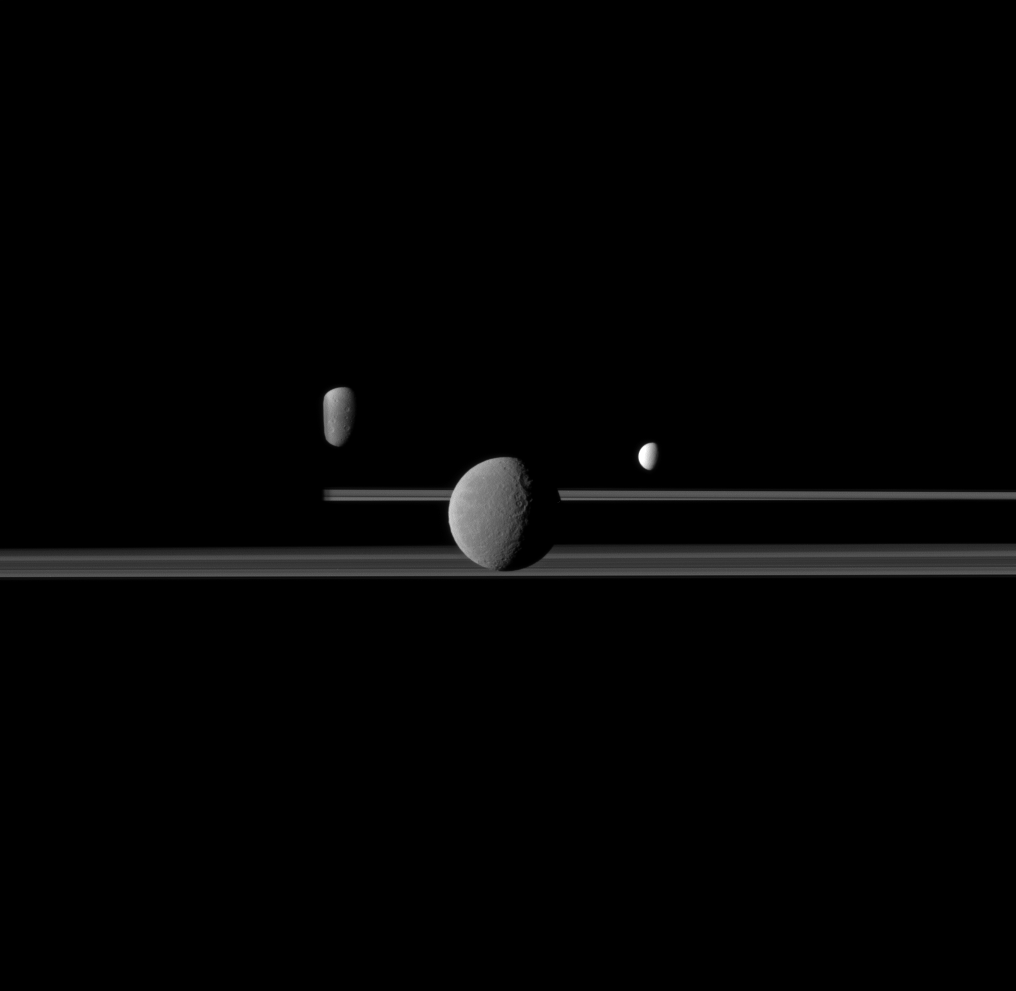

Bright Moons

The Cassini spacecraft observes three of Saturn’s moons set against the darkened night side of the planet.

Saturn is present on the left this image but is too dark to see. Rhea (1,528 kilometers, or 949 miles across) is closest to Cassini here and appears largest at the center of the image. Enceladus (504 kilometers, or 313 miles across) is to the right of Rhea. Dione (1,123 kilometers, or 698 miles across) is to the left of Rhea, partly obscured by Saturn.

This view looks toward the northern, sunlit side of the rings from just above the ringplane.

The image was taken in visible red light with the Cassini spacecraft narrow-angle camera on April 25, 2011. The view was obtained at a distance of approximately 2.2 million kilometers (1.4 million miles) from Rhea and at a Sun-Rhea-spacecraft, or phase, angle of 67 degrees. Image scale is 13 kilometers (8 miles) per pixel on Rhea. The view was obtained at a distance of approximately 3 million kilometers (1.9 million miles) from Enceladus and at a phase angle of 67 degrees. Image scale is 18 kilometers (11 miles) per pixel on Enceladus. The view was obtained at a distance of approximately 3.1 million kilometers (1.9 million miles) from Dione and at a phase angle of 67 degrees. Image scale is 19 kilometers (12 miles) per pixel on Dione.

The Cassini-Huygens mission is a cooperative project of NASA, the European Space Agency and the Italian Space Agency. The Jet Propulsion Laboratory, a division of the California Institute of Technology in Pasadena, manages the mission for NASA’s Science Mission Directorate, Washington, D.C. The Cassini orbiter and its two onboard cameras were designed, developed and assembled at JPL. The imaging operations center is based at the Space Science Institute in Boulder, Colo.

Credit: NASA/JPL/Space Science Institute